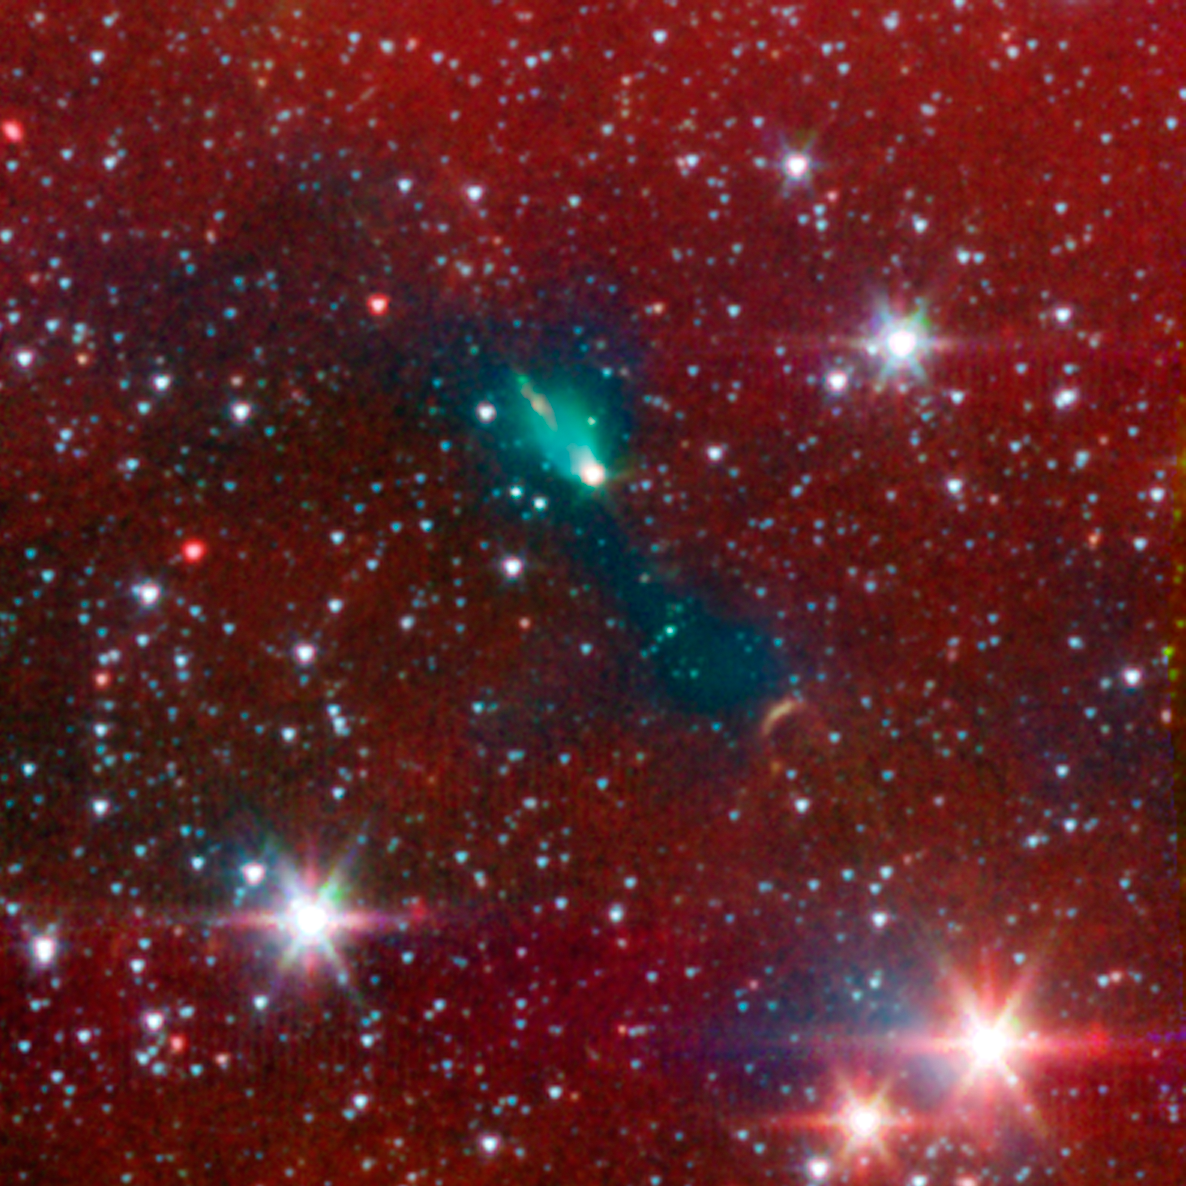

Protostellar Envelope and Jet: L1152

A young protostar and its signature outflow peeks out through a shroud of dust in this infrared image from NASA's Spitzer Space Telescope.

Stars are known to form from collapsing clumps of gas and dust, or envelopes, seen here around a forming star system as a dark blob, or shadow, against a dusty background. The greenish color shows jets coming away from the young star within. The envelope is roughly 100 times the size of our solar system.

Astronomers believe that the irregular shape of the envelope, revealed in detail by Spitzer, might have triggered the formation of twin, or binary stars in this system.

Infrared light with a wavelength of 3.6 microns has been color-coded blue; 4.5-micron light is green; and 8.0-micron light is red.

Credit: NASA/JPL-Caltech/J. Tobin (University of Michigan)